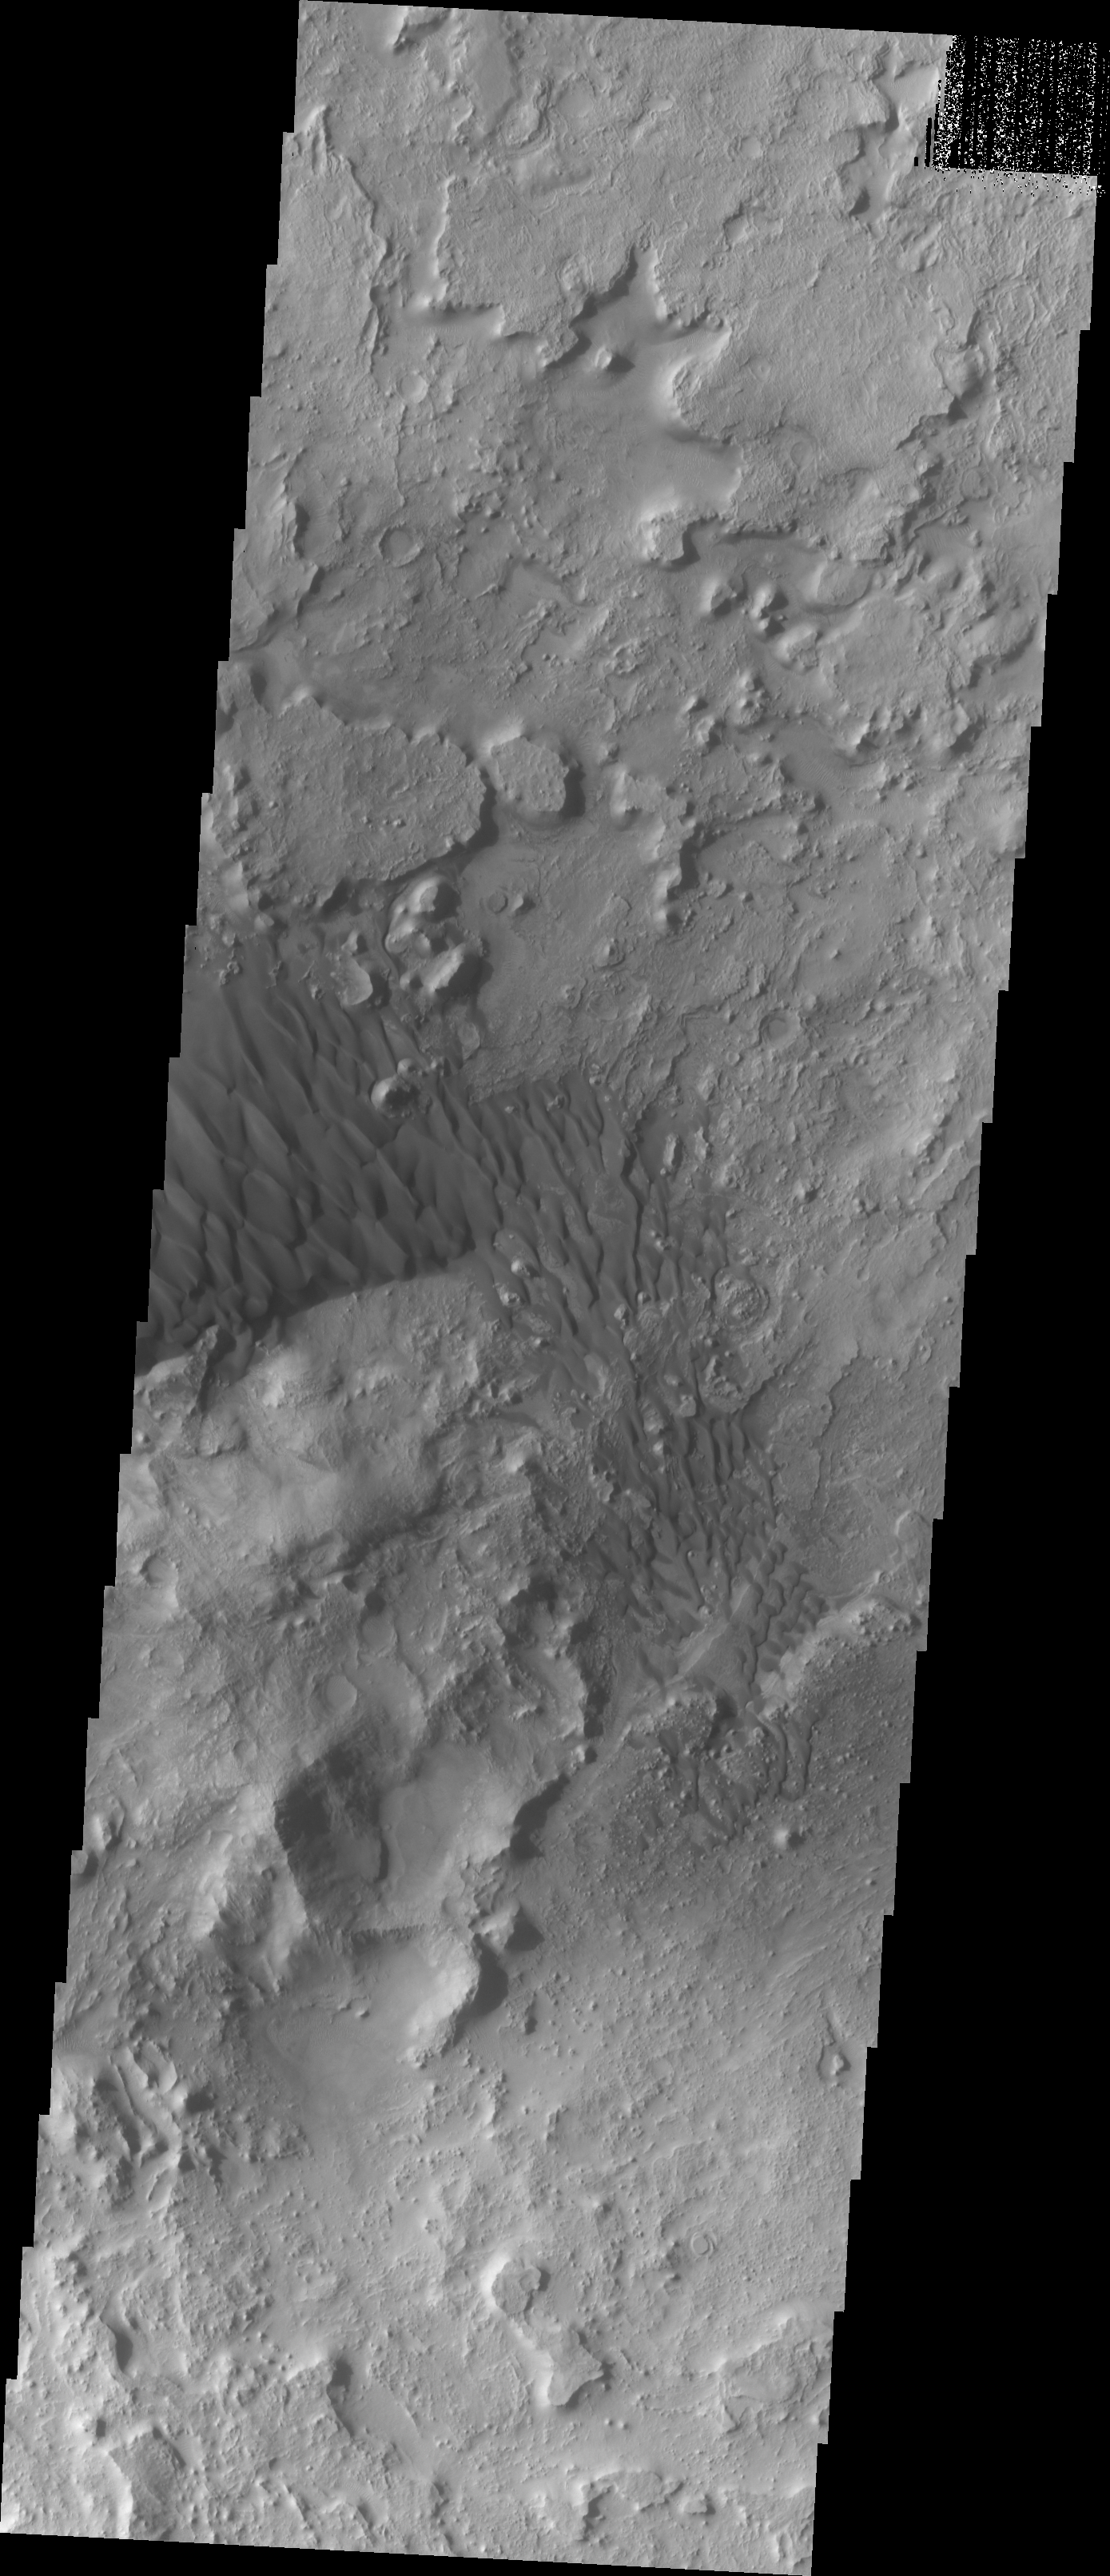

Investigating Mars: Arabia Terra Dunes

Located in eastern Arabia is an unnamed crater, 120 kilometers (75 miles) across. The floor of this crater contains a large exposure of rocky material, a field of dark sand dunes, and numerous patches of what is probably fine-grain sand. The shape of the dunes indicate that prevailing winds have come from different directions over the years.

The Odyssey spacecraft has spent over 15 years in orbit around Mars, circling the planet more than 71,000 times. It holds the record for longest working spacecraft at Mars. THEMIS, the IR/VIS camera system, has collected data for the entire mission and provides images covering all seasons and lighting conditions. Over the years many features of interest have received repeated imaging, building up a suite of images covering the entire feature. From the deepest chasma to the tallest volcano, individual dunes inside craters and dune fields that encircle the north pole, channels carved by water and lava, and a variety of other feature, THEMIS has imaged them all. For the next several months the image of the day will focus on the Tharsis volcanoes, the various chasmata of Valles Marineris, and the major dunes fields. We hope you enjoy these images!

Credit: NASA/JPL-Caltech/ASU